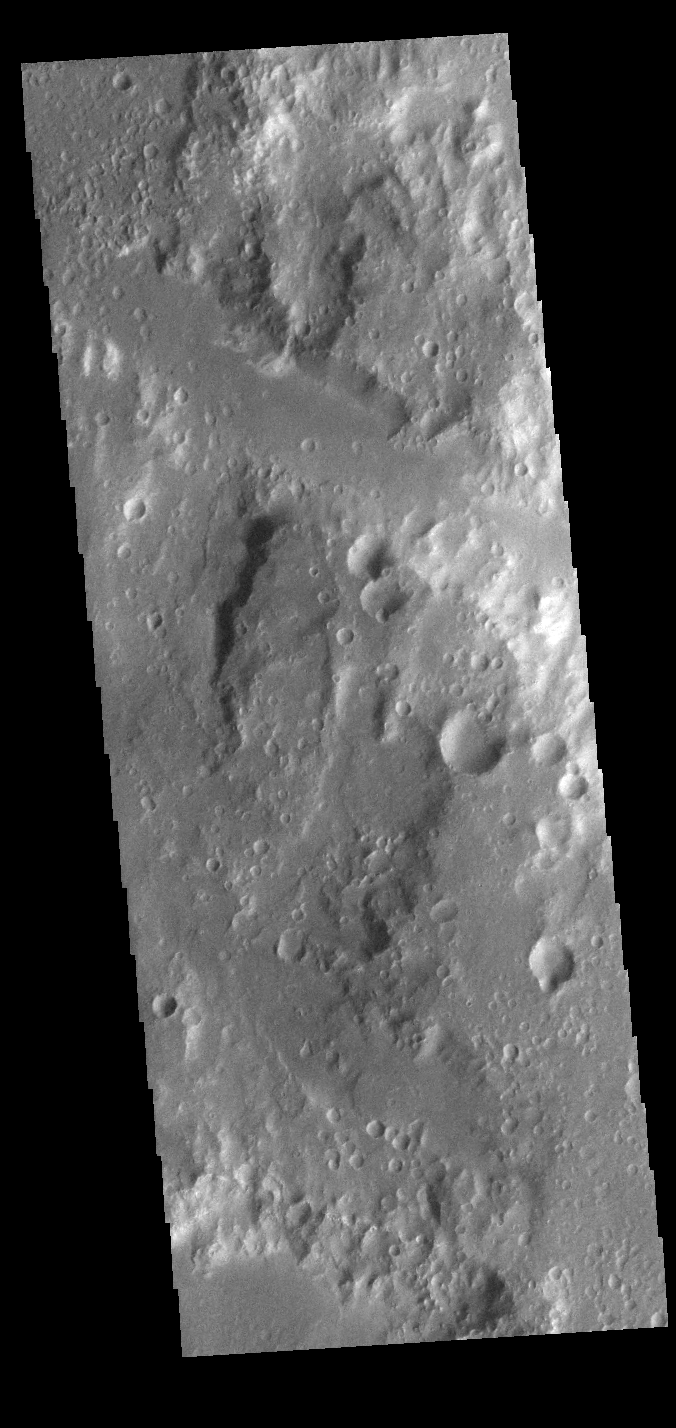

Ladon Valles Tributary

Today’s VIS image shows a channel near Ladon Valles. This tributary is located near the region where main channel of Ladon Valles narrows and turns from flowing to the north east to flowing towards the north west. Ladon Valles is 278km long (173 miles).

Credit: NASA/JPL-Caltech/ASU